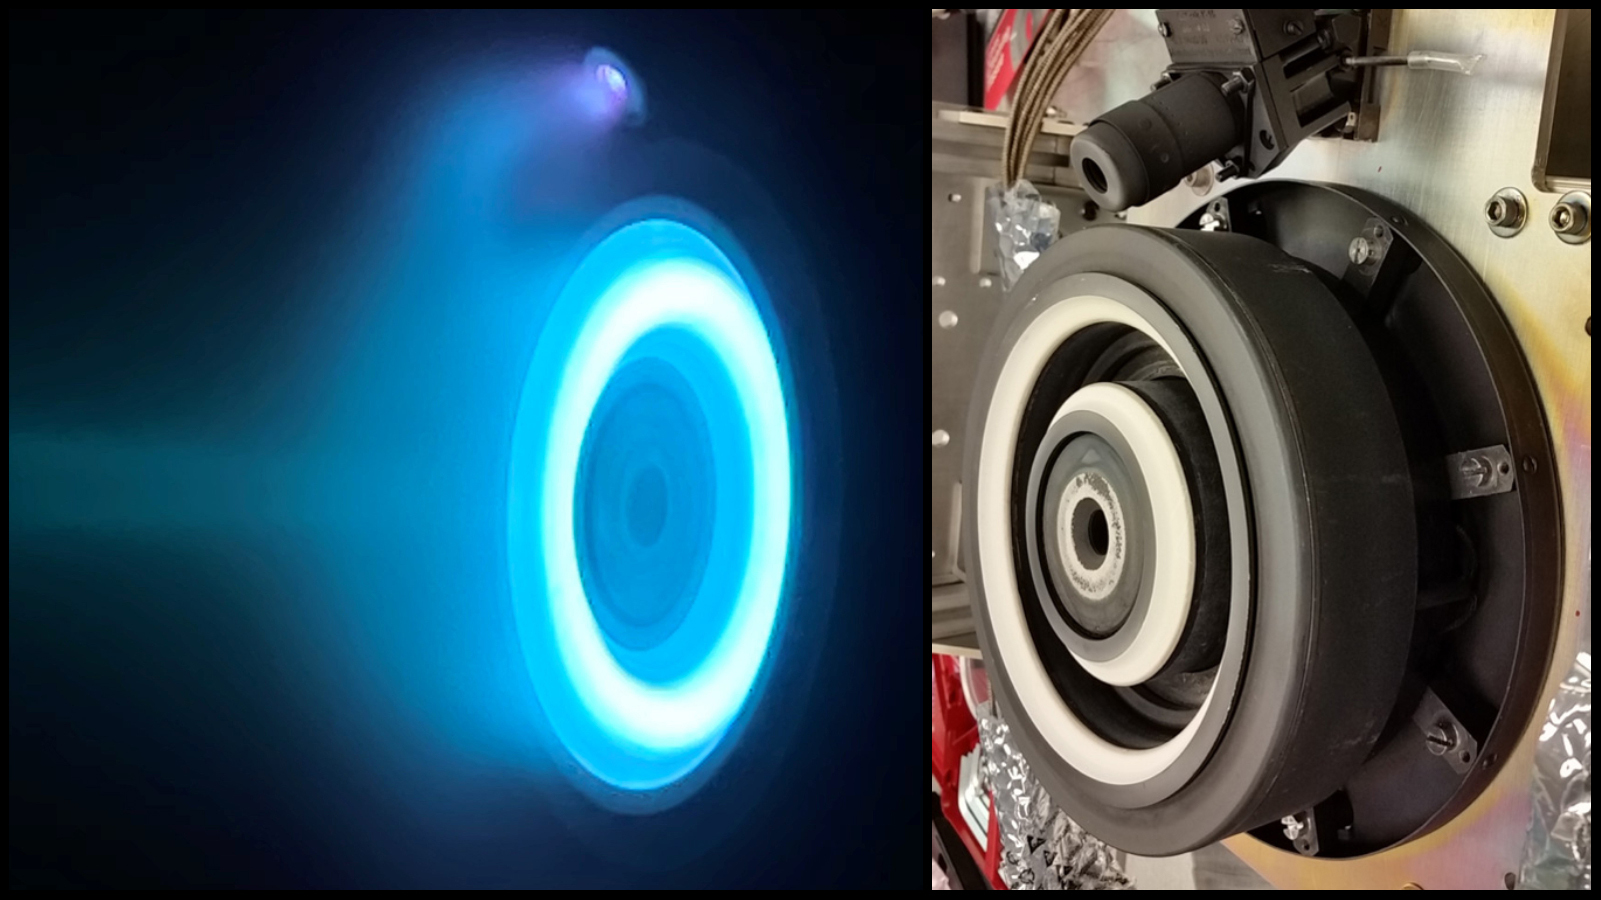

Psyche’s Hall Thruster

The photo on the left captures an operating electric Hall thruster identical to those that will propel NASA’s Psyche spacecraft, which is set to launch in August 2022 and travel to the main asteroid belt between Mars and Jupiter. The xenon plasma emits a blue glow as the thruster operates. The photo on the right shows a similar non-operating Hall thruster. The photo on the left was taken at NASA’s Jet Propulsion Laboratory in Southern California; the photo on the right was taken at NASA’s Glenn Research Center.

Psyche’s Hall thrusters will be the first to be used beyond lunar orbit, demonstrating that they could play a role in supporting future missions to deep space. The spacecraft is set to launch in August 2022 and will travel to its target, a metal-rich asteroid also named Psyche, under the power of solar electric propulsion. This super-efficient mode of propulsion uses solar arrays to capture sunlight that is converted into electricity to power the spacecraft’s thrusters. The thrusters work by turning xenon gas, a neutral gas used in car headlights and plasma TVs, into xenon ions. As the xenon ions are accelerated out of the thruster, they create the thrust that will propel the spacecraft.

Arizona State University in Tempe leads the Psyche mission. JPL is responsible for the mission’s overall management, system engineering, integration and test, and mission operations. Maxar Technologies in Palo Alto, California, supplied the thrusters and built the high-power solar electric propulsion spacecraft chassis.

Credit: NASA/JPL-Caltech